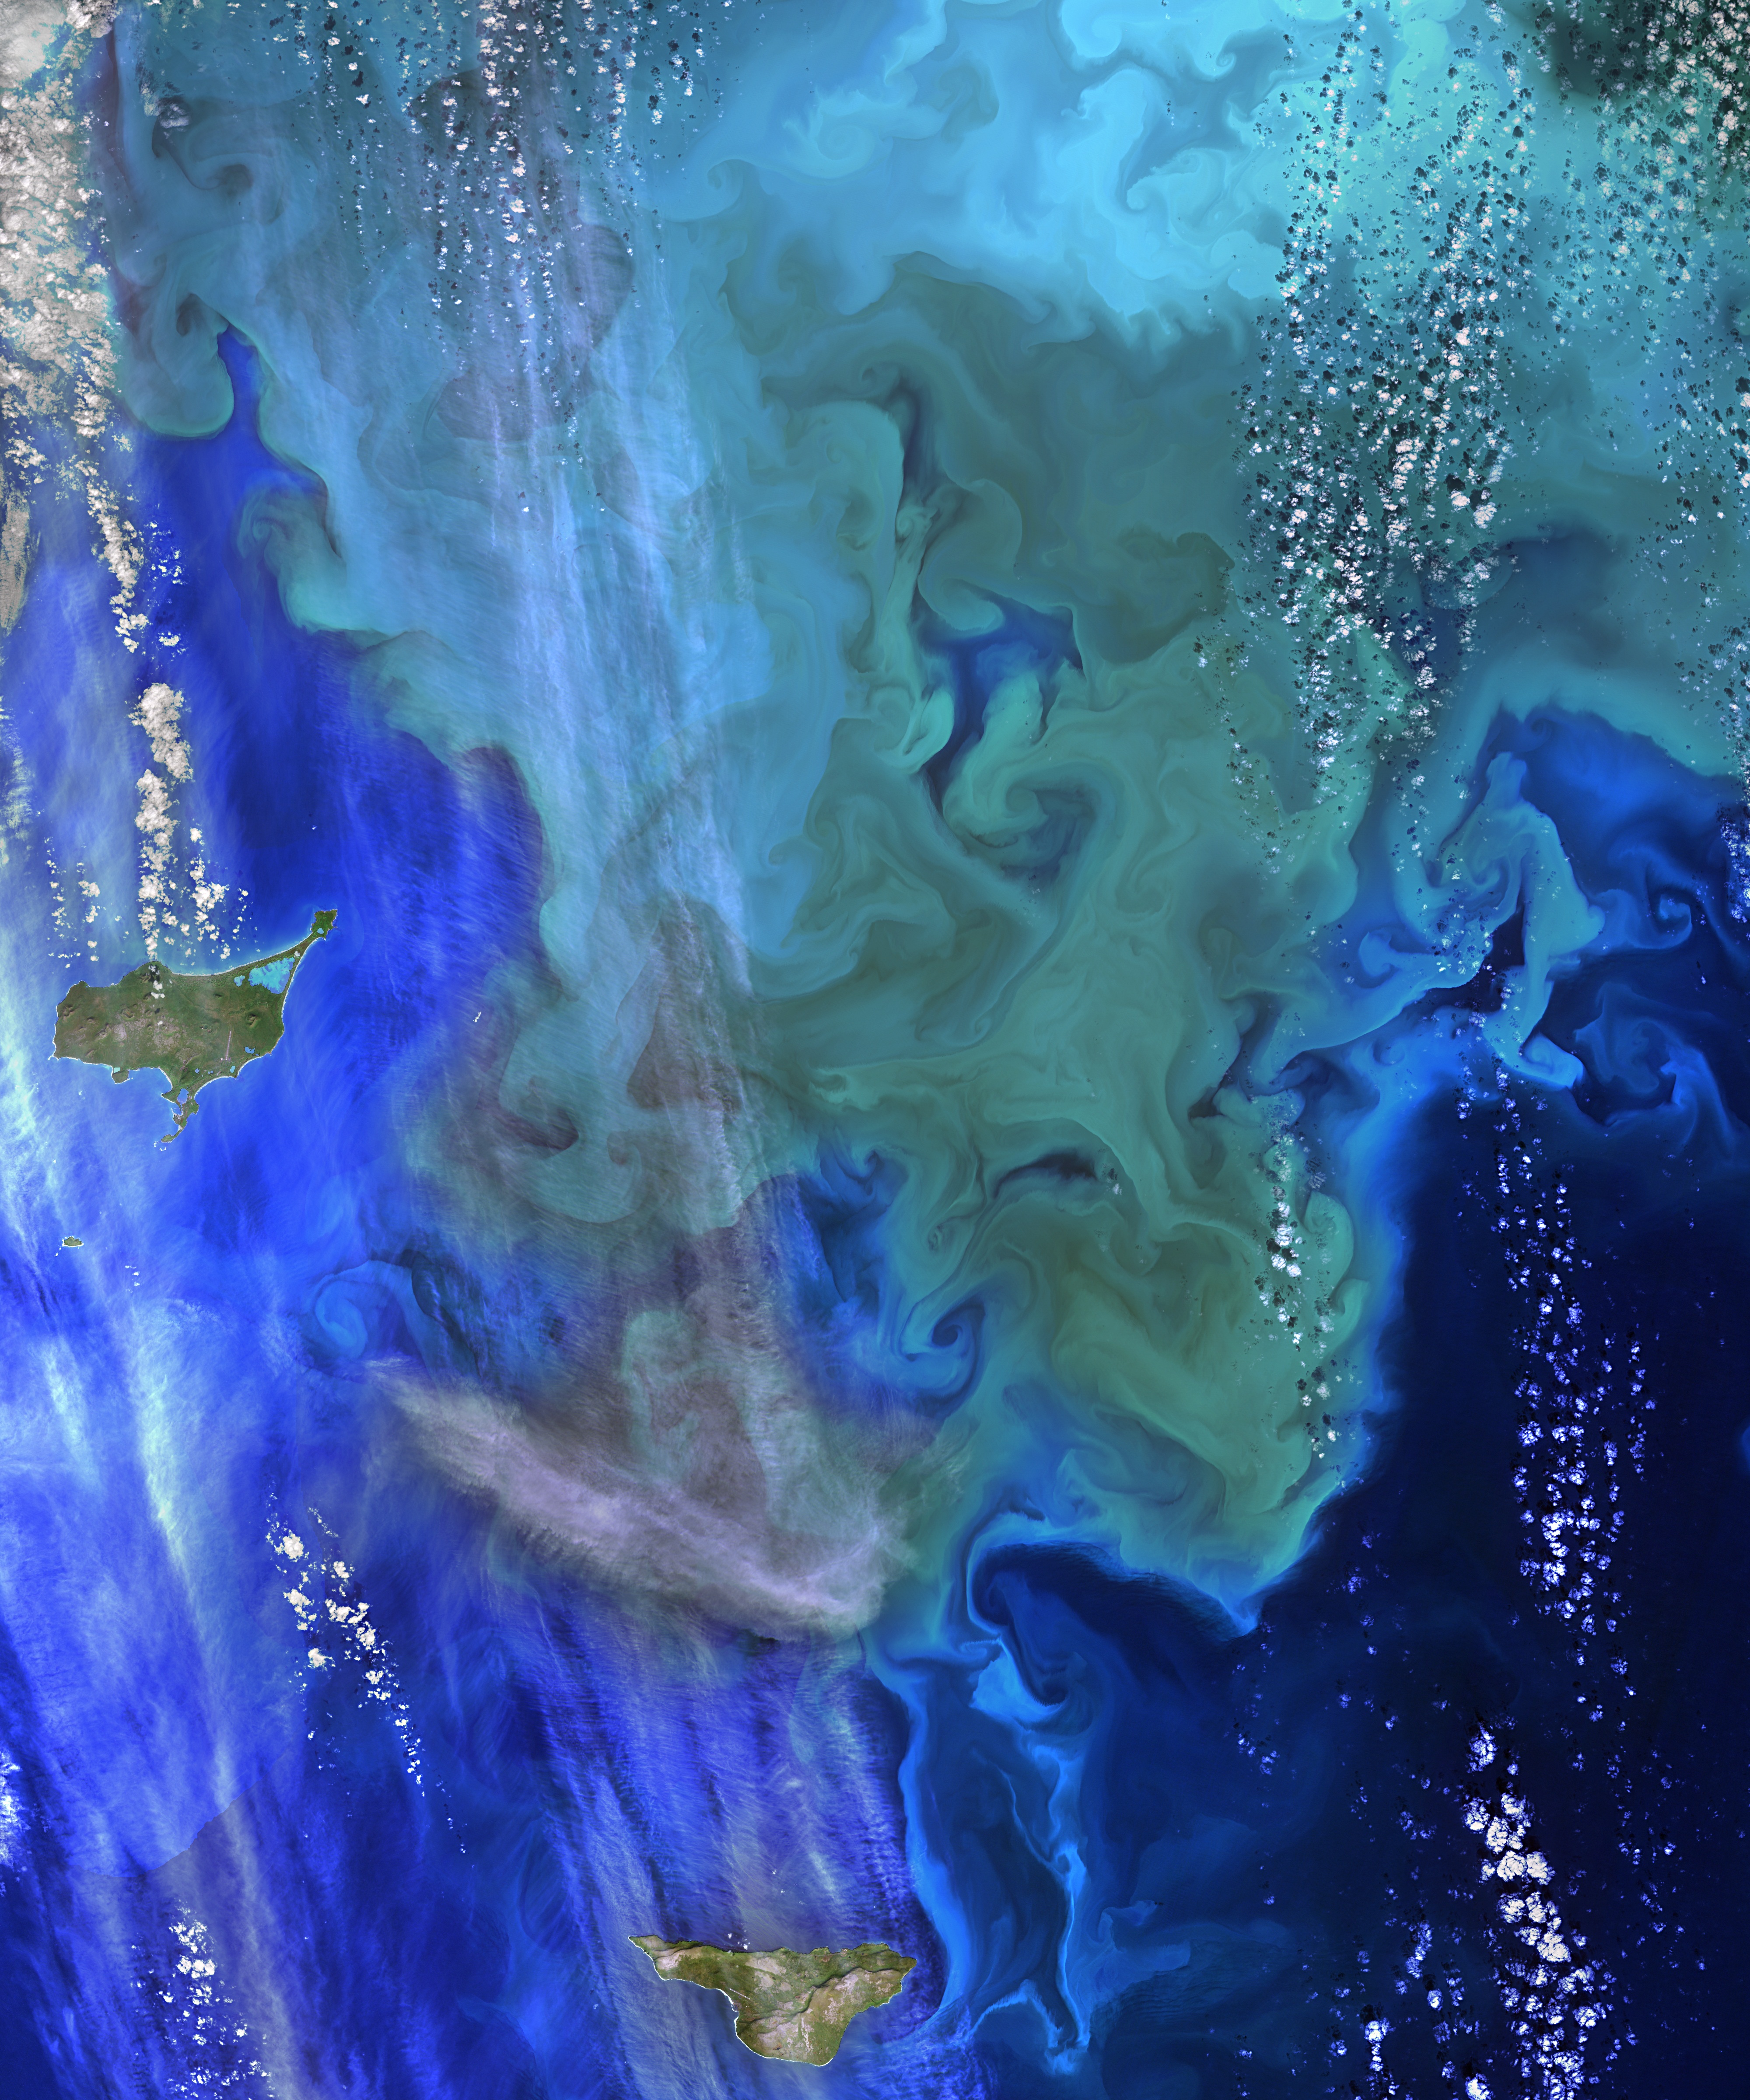

NASA Ocean Data Shows ‘Climate Dance’ of Plankton

The greens and blues of the ocean color from NASA satellite data have provided new insights into how climate and ecosystem processes affect the growth cycles of phytoplankton—microscopic aquatic plants important for fish populations and Earth’s carbon cycle. At the bottom of the ocean’s food chain, phytoplankton account for roughly half of the net photosynthesis on Earth. Their photosynthesis consumes carbon dioxide and plays a key role in transferring carbon from the atmosphere to the ocean. Unlike the plant ecosystems on land, the amount of phytoplankton in the ocean is always followed closely by the abundance of organisms that eat phytoplankton, creating a perpetual dance between predators and prey. This new analysis shows how tiny imbalances in this predator-prey relationship, caused by environmental variability, give rise to massive phytoplankton blooms, having huge impacts on ocean productivity, fisheries and carbon cycling. The study was released Thursday, Sept. 25, in the journal Nature Climate Change. “The continuous year-in and year-out measurements provided by NASA’s ocean color satellites have dramatically changed our understanding of phytoplankton dynamics on the Earth,” said Mike Behrenfeld, author of the study and phytoplankton ecologist at Oregon State University, Corvallis, Oregon. “What we now see is a closely linked system of phytoplankton cell division and consumption lying at the heart of the plant’s annual cycle.” Behrenfeld calls this close predator-prey relationship the “Dance of the Plankton.” This view is different from previous perspectives that have simply focused on environmental resources used by phytoplankton to grow, such as nutrients and light. The new view is important because it reveals that tiny imbalances can greatly impact Earth’s ecology.

Credit: NASA's Goddard Space Flight Center, Norman Kuring; USGS